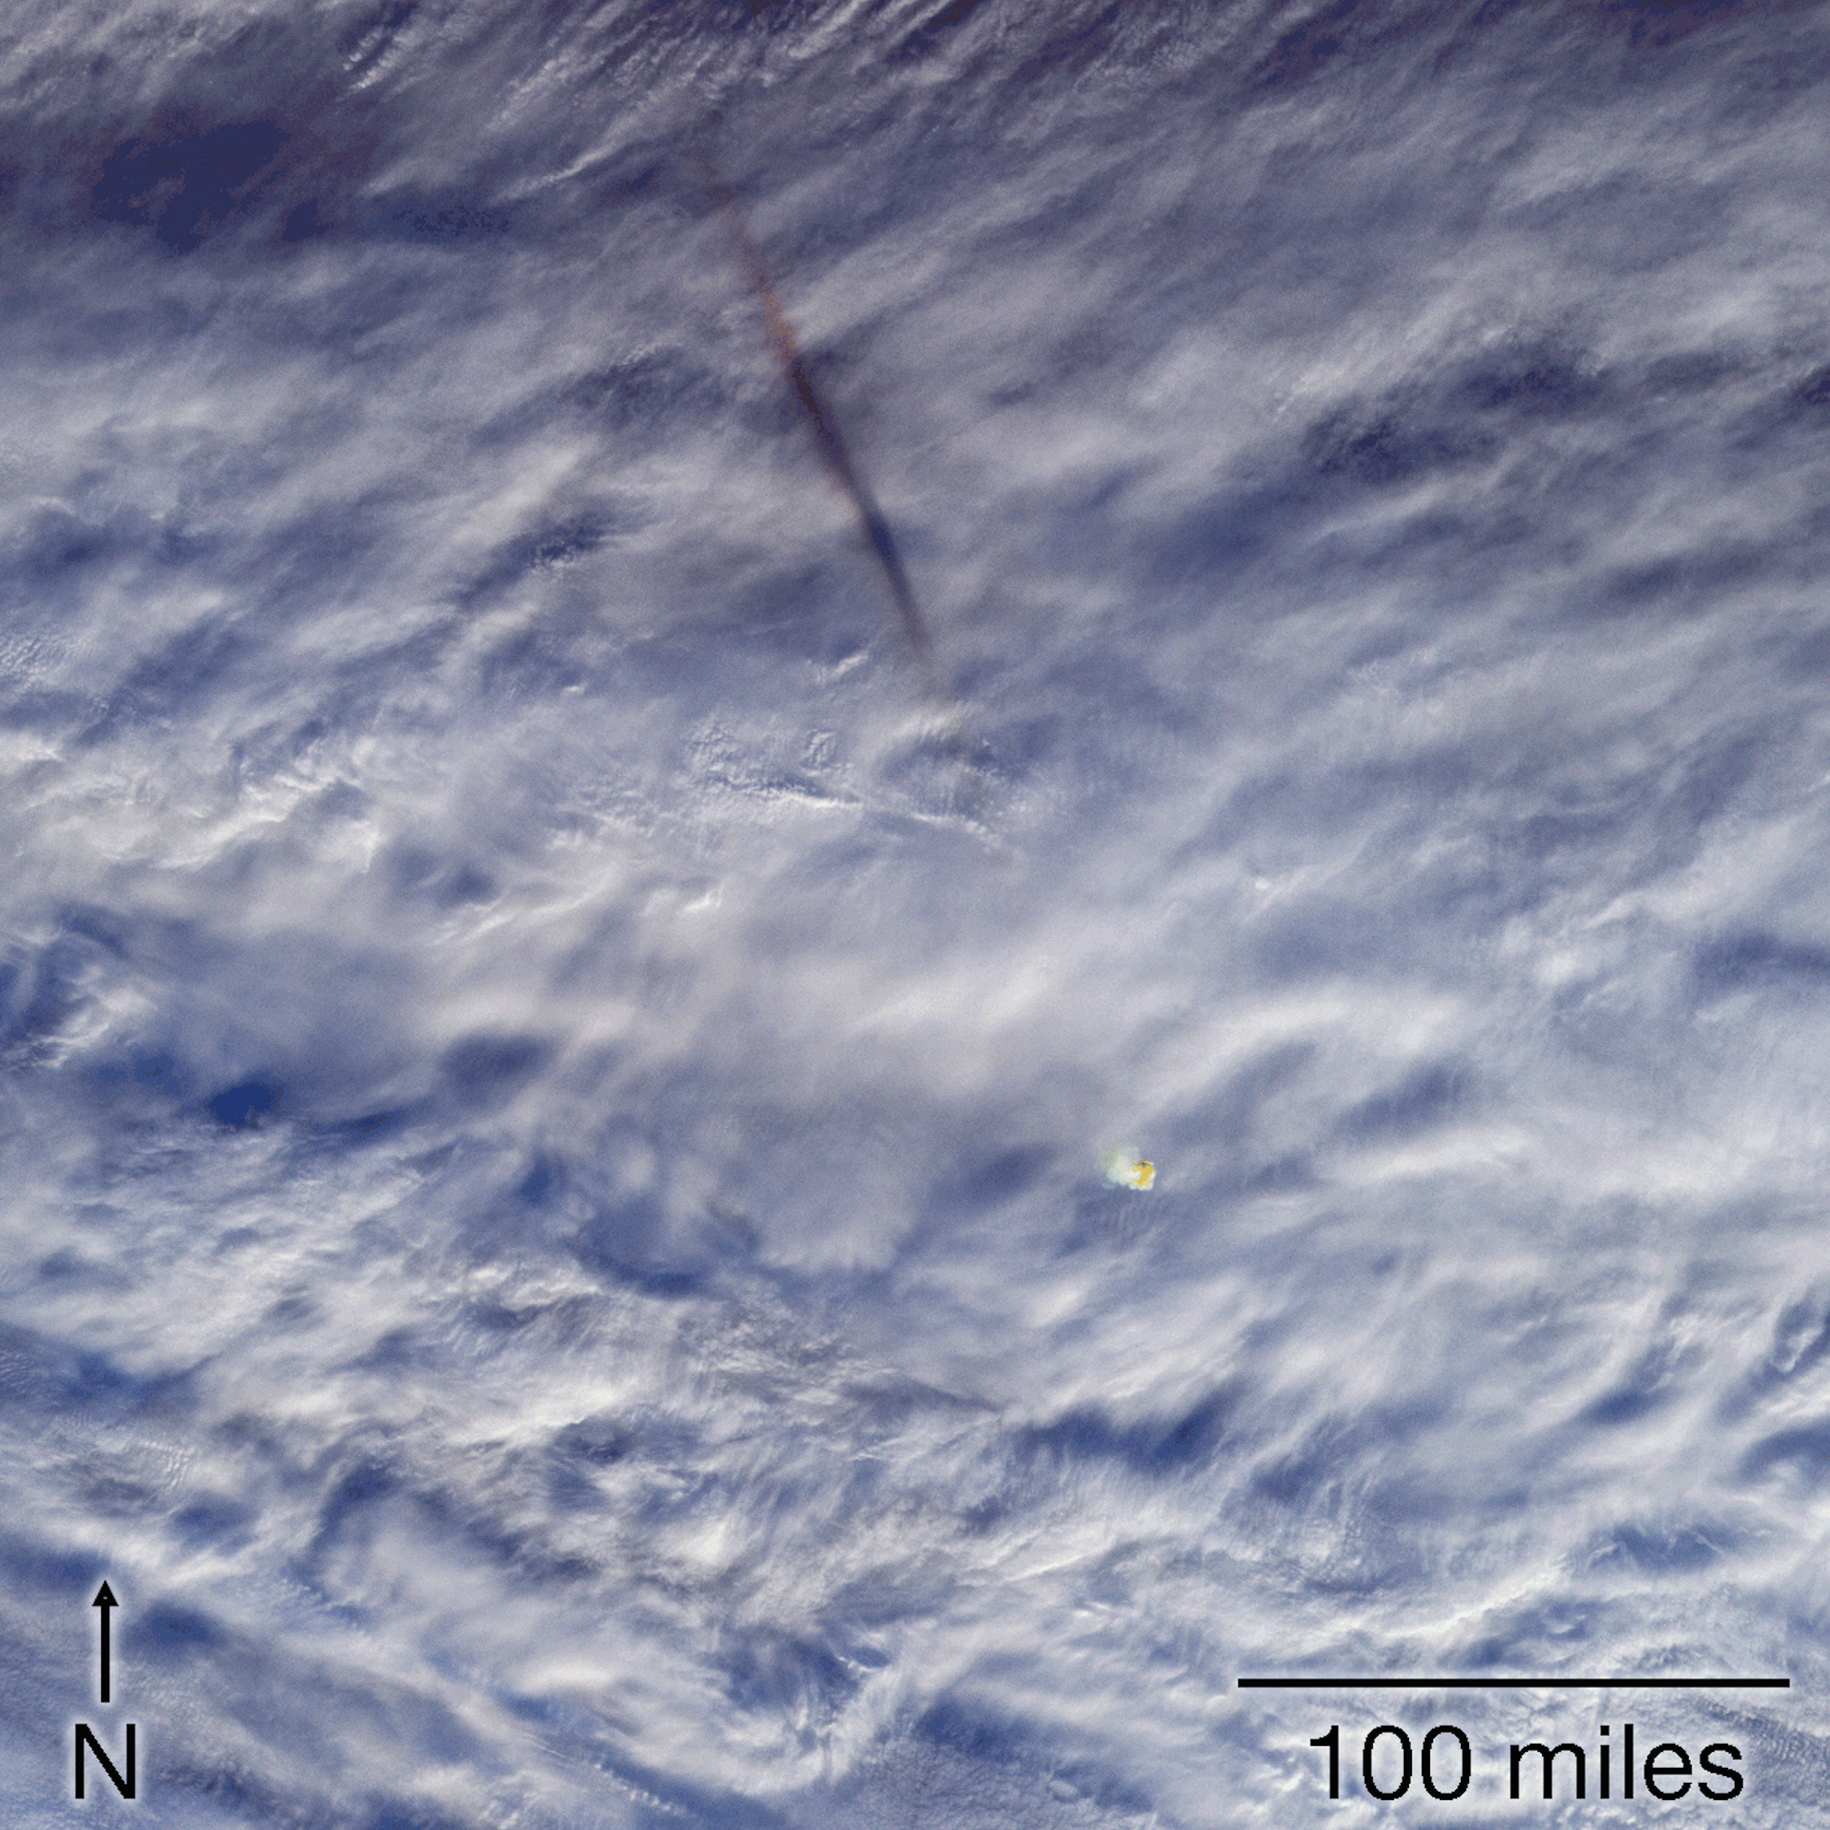

MISR Images Fireball Over Bering Sea

This image sequence shows views from five of nine cameras on the Multi-angle Imaging SpectroRadiometer (MISR) instrument taken at 23:55 Coordinated Universal Time (UTC), a few minutes after a fireball – the term used for exceptionally bright meteors that are visible over a wide area – exploded over the Bering Sea on Dec. 18, 2018. The shadow of the meteor’s trail through Earth’s atmosphere, cast on the cloud tops and elongated by the low sun angle, is to the northwest. The orange-tinted cloud that the fireball left behind by super-heating the air it passed through can be seen below and to the right of the GIF’s center.

The MISR instrument was built and is managed by NASA’s Jet Propulsion Laboratory in Pasadena, California, for NASA’s Science Mission Directorate in Washington. JPL is a division of Caltech. The Terra spacecraft is managed by NASA’s Goddard Space Flight Center in Greenbelt, Maryland. The MISR data were obtained from the NASA Langley Research Center Atmospheric Science Data Center in Hampton, Virginia.

Credit: NASA/GSFC/LaRC/JPL-Caltech, MISR Team